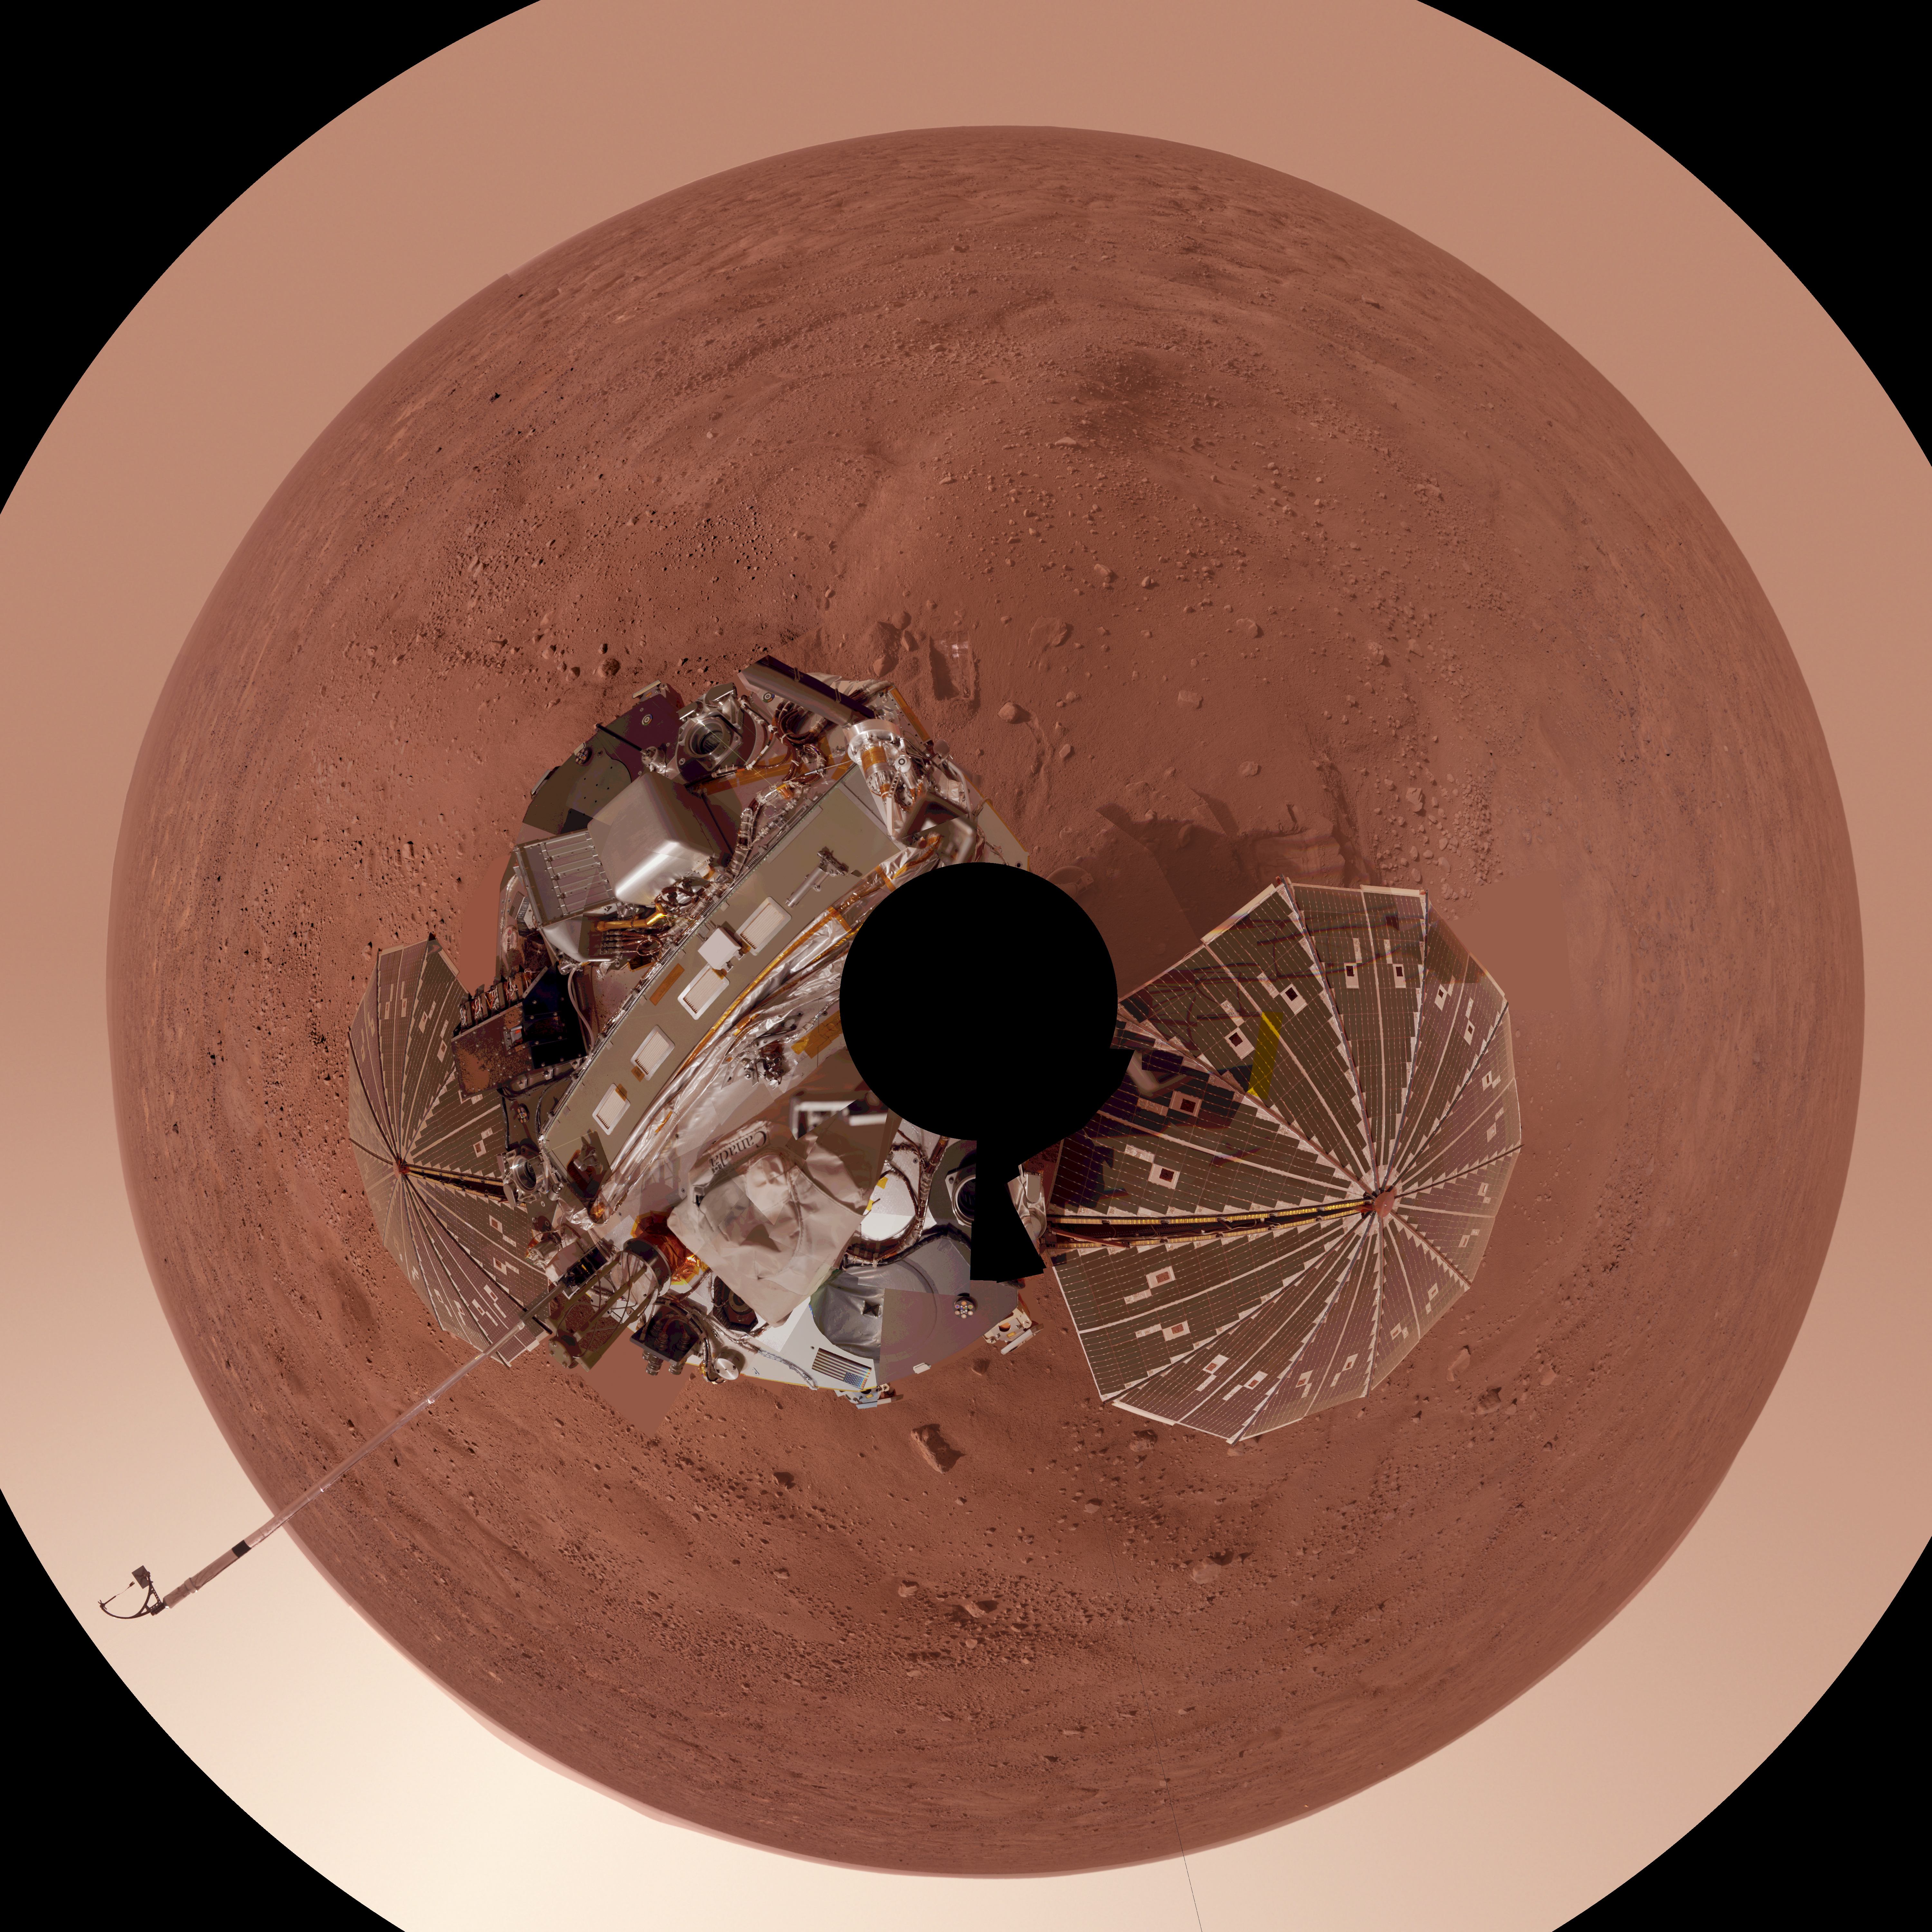

Phoenix Lander on Mars with Surrounding Terrain, Polar Projection

This view is a polar projection that combines more than 500 exposures taken by the Surface Stereo Imager camera on NASA’s Mars Phoenix Lander and projects them as if looking down from above.

The black circle on the spacecraft is where the camera itself is mounted on the lander, out of view in images taken by the camera. North is toward the top of the image. The lander’s meteorology mast extends above the southwest horzon and is topped by the telltale wind gauge.

The ground surface around the lander has polygonal patterning similar to patterns in permafrost areas on Earth. The landing site is at 68.22 degrees north latitude, 234.25 degrees east longitude on Mars.

This view in approximately true color comprises more than 100 different Stereo Surface Imager pointings, with images taken through three different filters at each pointing. The images were taken throughout the period from the 13th Martian day, or sol, after landing to the 47th sol (June 5 through July 12, 2008). The lander’s Robotic Arm is cut off in this mosaic view because component images were taken when the arm was out of the frame.

The Phoenix Mission is led by the University of Arizona, Tucson, on behalf of NASA. Project management of the mission is by NASA’s Jet Propulsion Laboratory, Pasadena, Calif. Spacecraft development is by Lockheed Martin Space Systems, Denver.

Photojournal Note: As planned, the Phoenix lander, which landed May 25, 2008 23:53 UTC, ended communications in November 2008, about six months after landing, when its solar panels ceased operating in the dark Martian winter.

Credit: NASA/JPL-Caltech/University Arizona/Texas A&M University